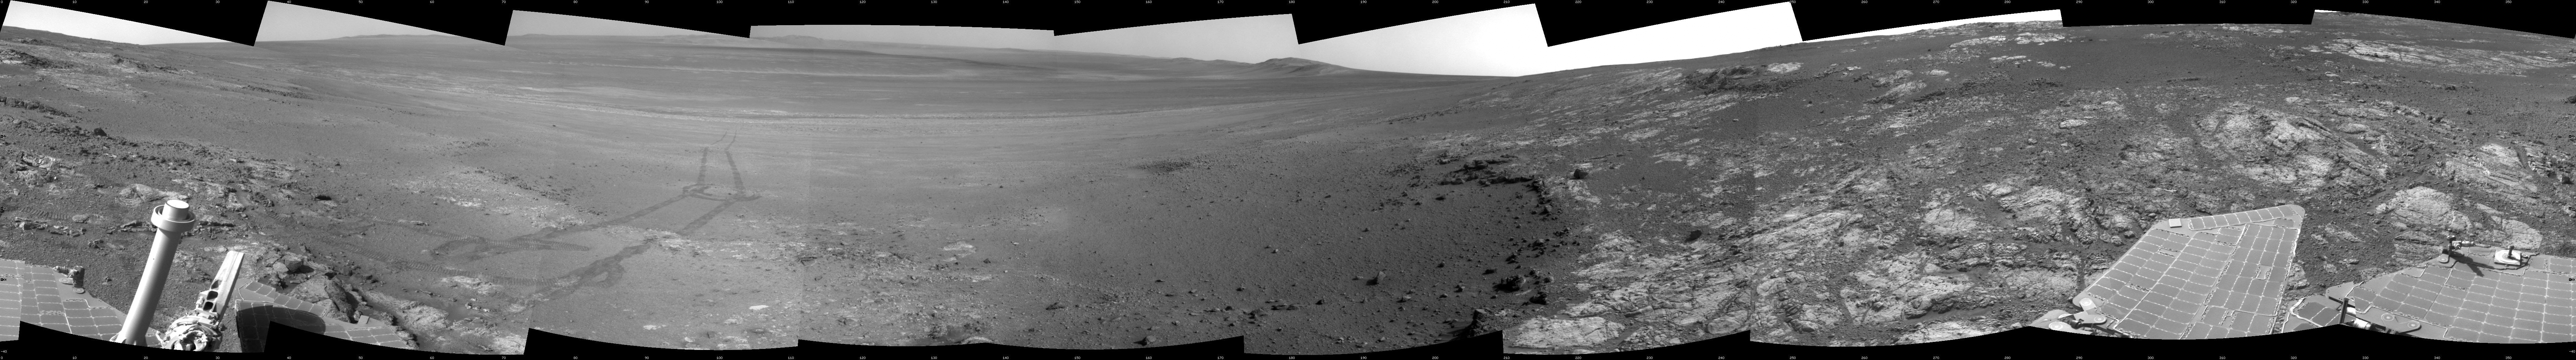

Opportunity’s Surroundings on Sol 3071, on ‘Whitewater Lake’ Outcrop

This full-circle panorama shows the terrain around the NASA Mars Exploration Rover Opportunity during the 3,071st Martian day, or sol, of the rover’s work on Mars (Sept. 13, 2012). It was assembled from images taken by the rover’s navigation camera. South is at the center. North is on both ends.

Opportunity had driven about 34 feet (10.3 meters) the preceding sol to reach this location, which is on part of a relatively flat, light-toned outcrop called “Whitewater Lake.” A darker, adjacent outcrop, called “Kirkwood,” lies just east of the rover’s location and cuts a band through the middle of this view.

The basin of Endeavour Crater is in the left half of the image. Opportunity has been working on the western rim of Endeavour since mid-2011.

The panorama is presented as a cylindrical projection.

Credit: NASA/JPL-Caltech